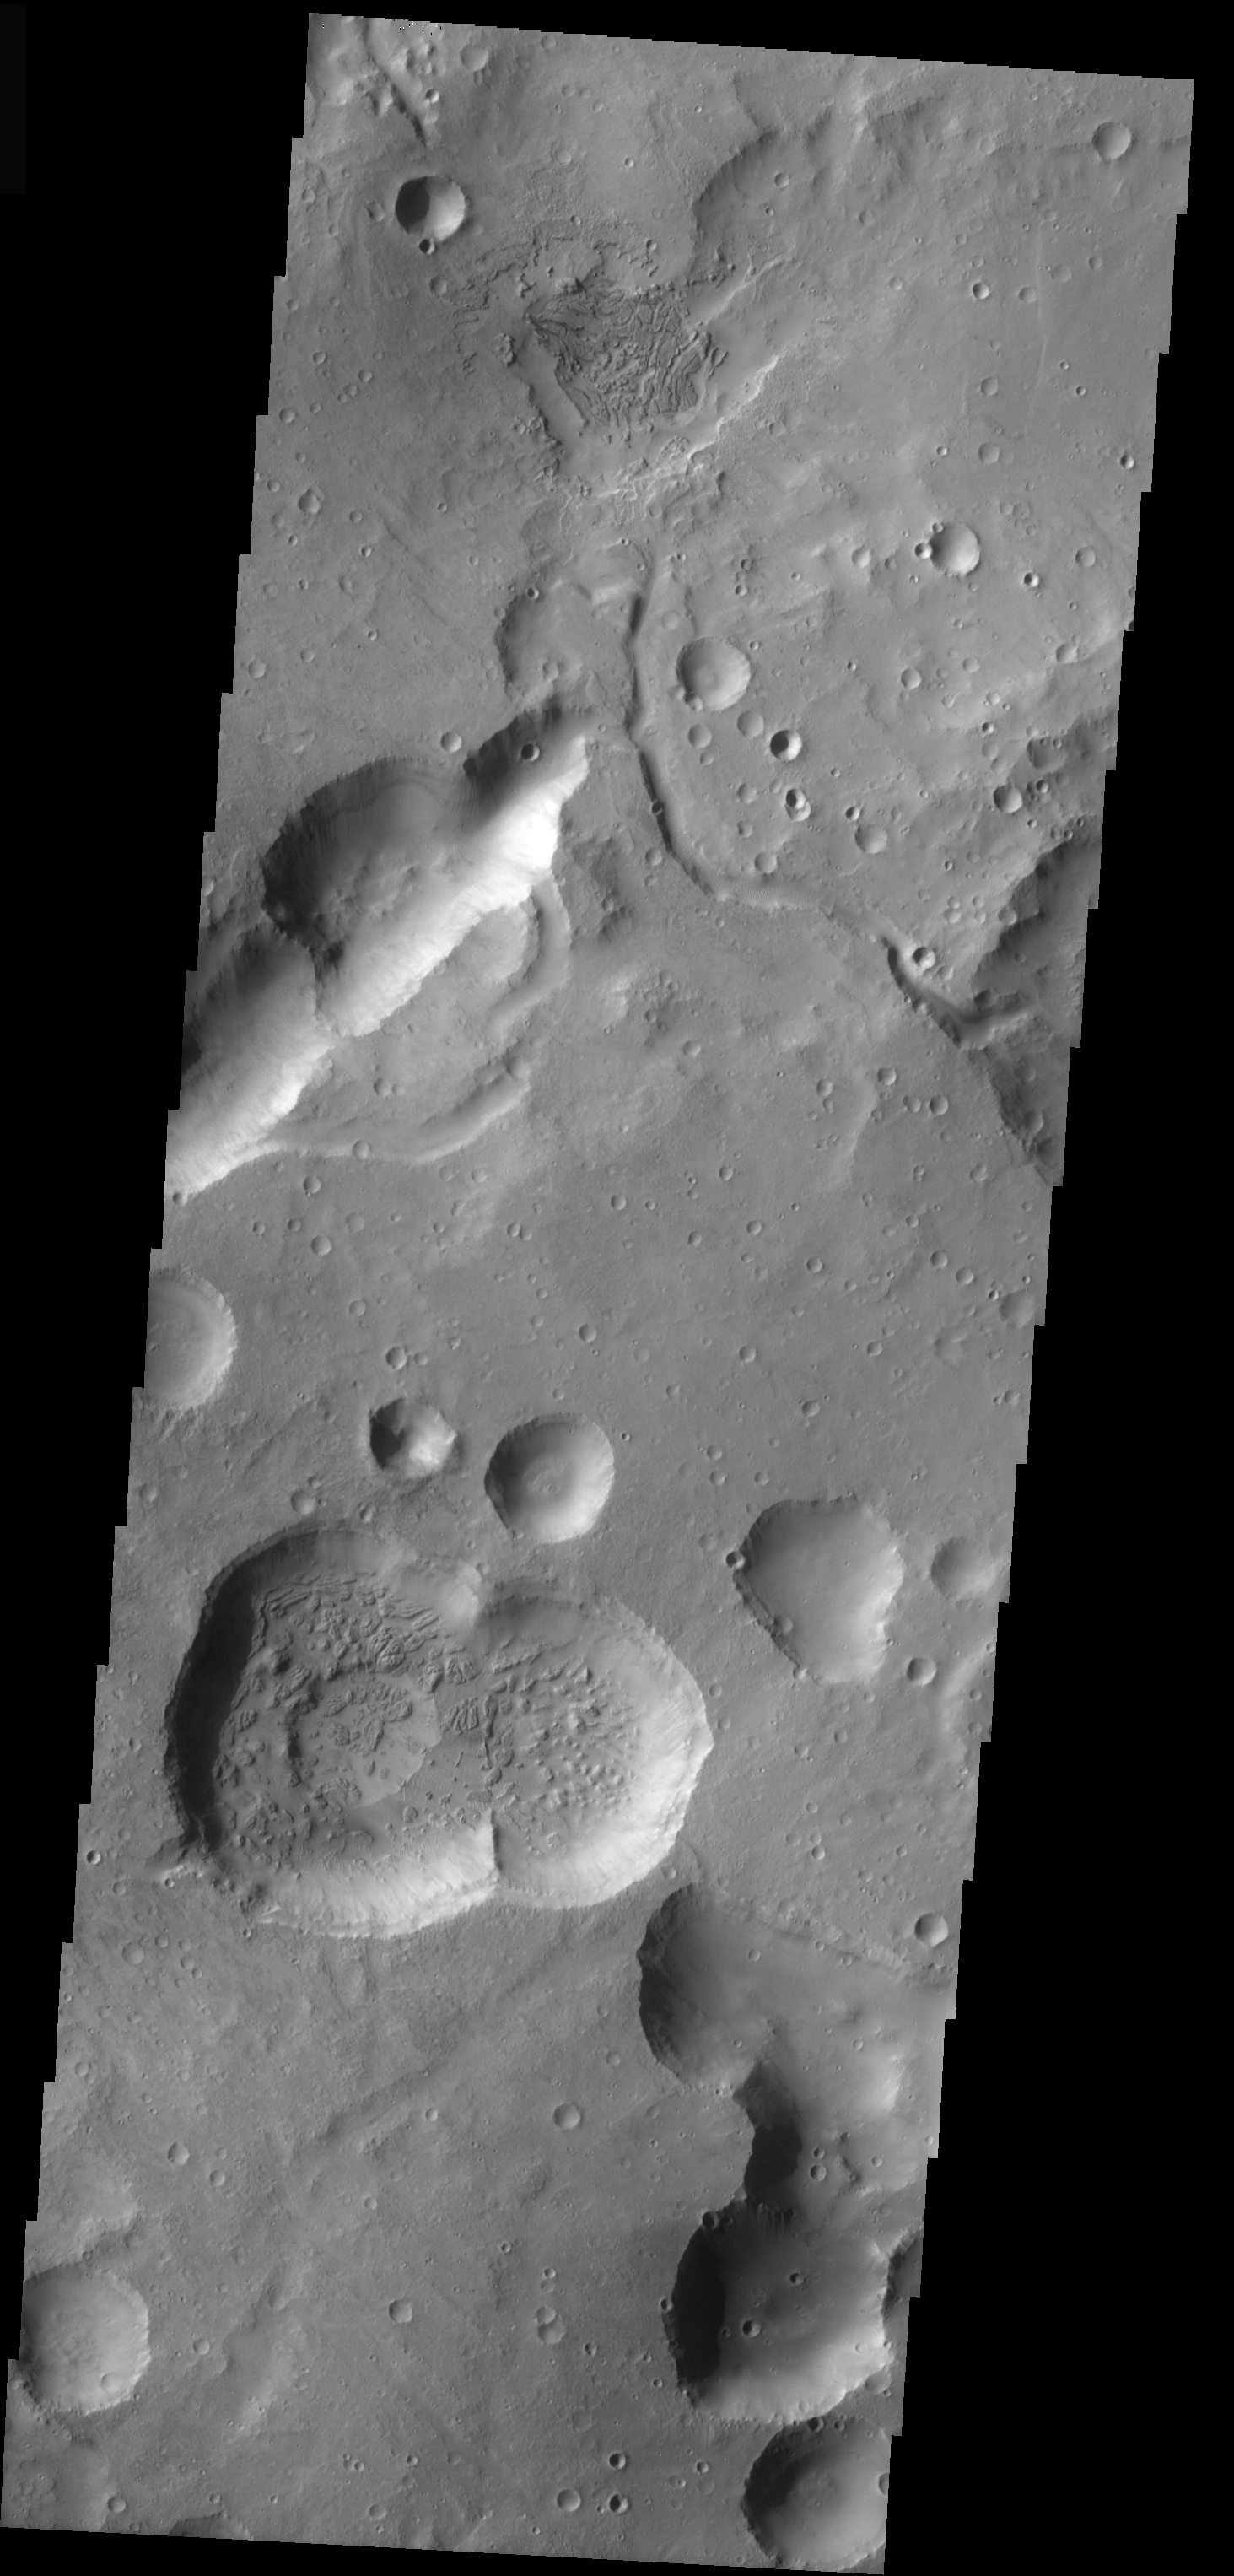

Cydonia Craters

This VIS image is from the Cydonia region of Mars. It illustrates how difficult it can be to identify modified impact craters in a region of collapse pits/craters. Generally collapse craters/pits have no rims and, due to structural control, form lines. Collapse pits/craters also may coalesce into scalloped-edged trenches. In this image, only the small rimmed features are likely to have formed due to impact.

Image information: VIS instrument. Latitude 30.9, Longitude 345.2 East (14.8 West). 19 meter/pixel resolution.

Note: this THEMIS visual image has not been radiometrically nor geometrically calibrated for this preliminary release. An empirical correction has been performed to remove instrumental effects. A linear shift has been applied in the cross-track and down-track direction to approximate spacecraft and planetary motion. Fully calibrated and geometrically projected images will be released through the Planetary Data System in accordance with Project policies at a later time.

NASA’s Jet Propulsion Laboratory manages the 2001 Mars Odyssey mission for NASA’s Office of Space Science, Washington, D.C. The Thermal Emission Imaging System (THEMIS) was developed by Arizona State University, Tempe, in collaboration with Raytheon Santa Barbara Remote Sensing. The THEMIS investigation is led by Dr. Philip Christensen at Arizona State University. Lockheed Martin Astronautics, Denver, is the prime contractor for the Odyssey project, and developed and built the orbiter. Mission operations are conducted jointly from Lockheed Martin and from JPL, a division of the California Institute of Technology in Pasadena.

Credit: NASA/JPL/Arizona State University